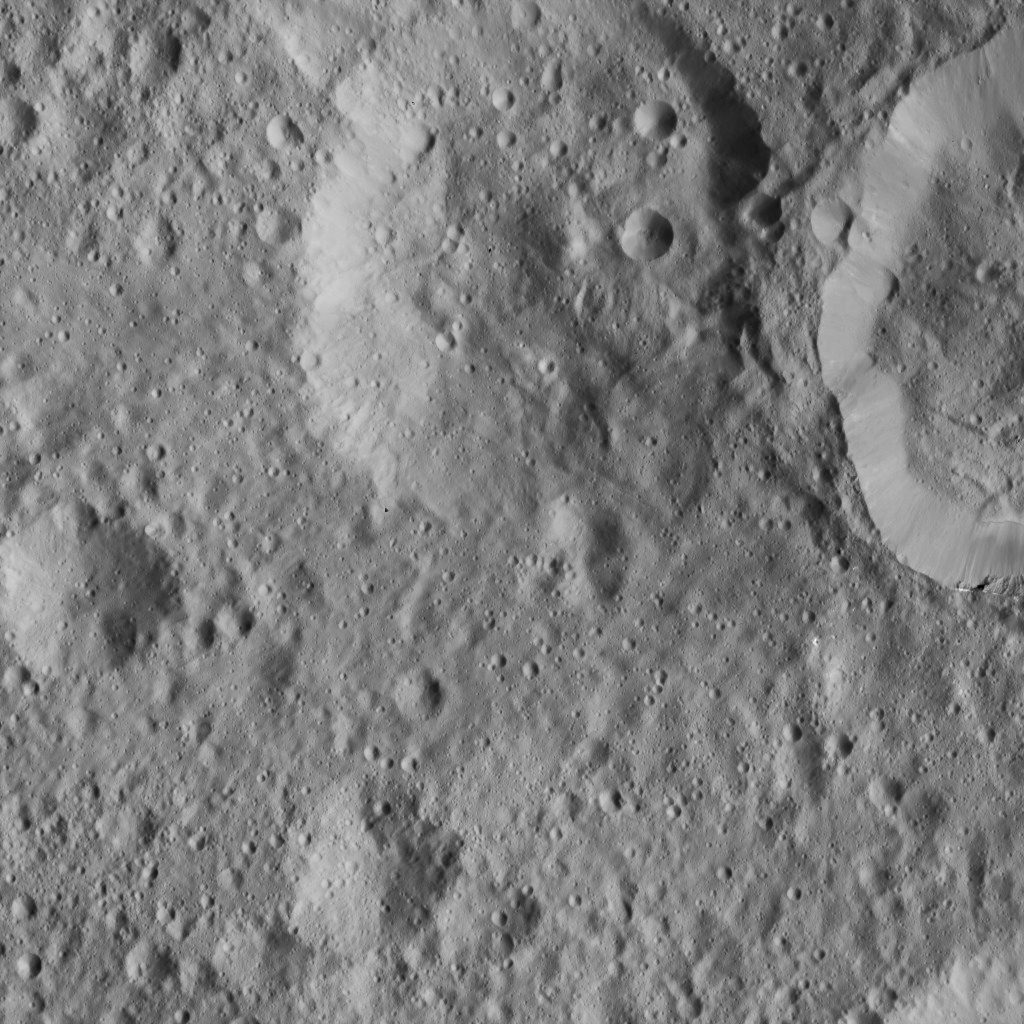

Dawn LAMO Image 29

This scene from Ceres shows an older crater (at top center) that has been blanketed by impact ejecta from the younger crater to its right. The older crater appears to contain a central peak and remnants of a complex floor, with slumping material.

The image is centered at approximately 10.5 degrees north latitude, 155.7 degrees east longitude. NASA’s Dawn spacecraft captured the scene on Jan. 3, 2016, from its low-altitude mapping orbit (LAMO), at an altitude of 227 miles (366 kilometers) above Ceres. The image resolution is 112 feet (34 meters) per pixel.

Dawn’s mission is managed by JPL for NASA’s Science Mission Directorate in Washington. Dawn is a project of the directorate’s Discovery Program, managed by NASA’s Marshall Space Flight Center in Huntsville, Alabama. UCLA is responsible for overall Dawn mission science. Orbital ATK, Inc., in Dulles, Virginia, designed and built the spacecraft. The German Aerospace Center, the Max Planck Institute for Solar System Research, the Italian Space Agency and the Italian National Astrophysical Institute are international partners on the mission team.

Credit: NASA/JPL-Caltech/UCLA/MPS/DLR/IDA